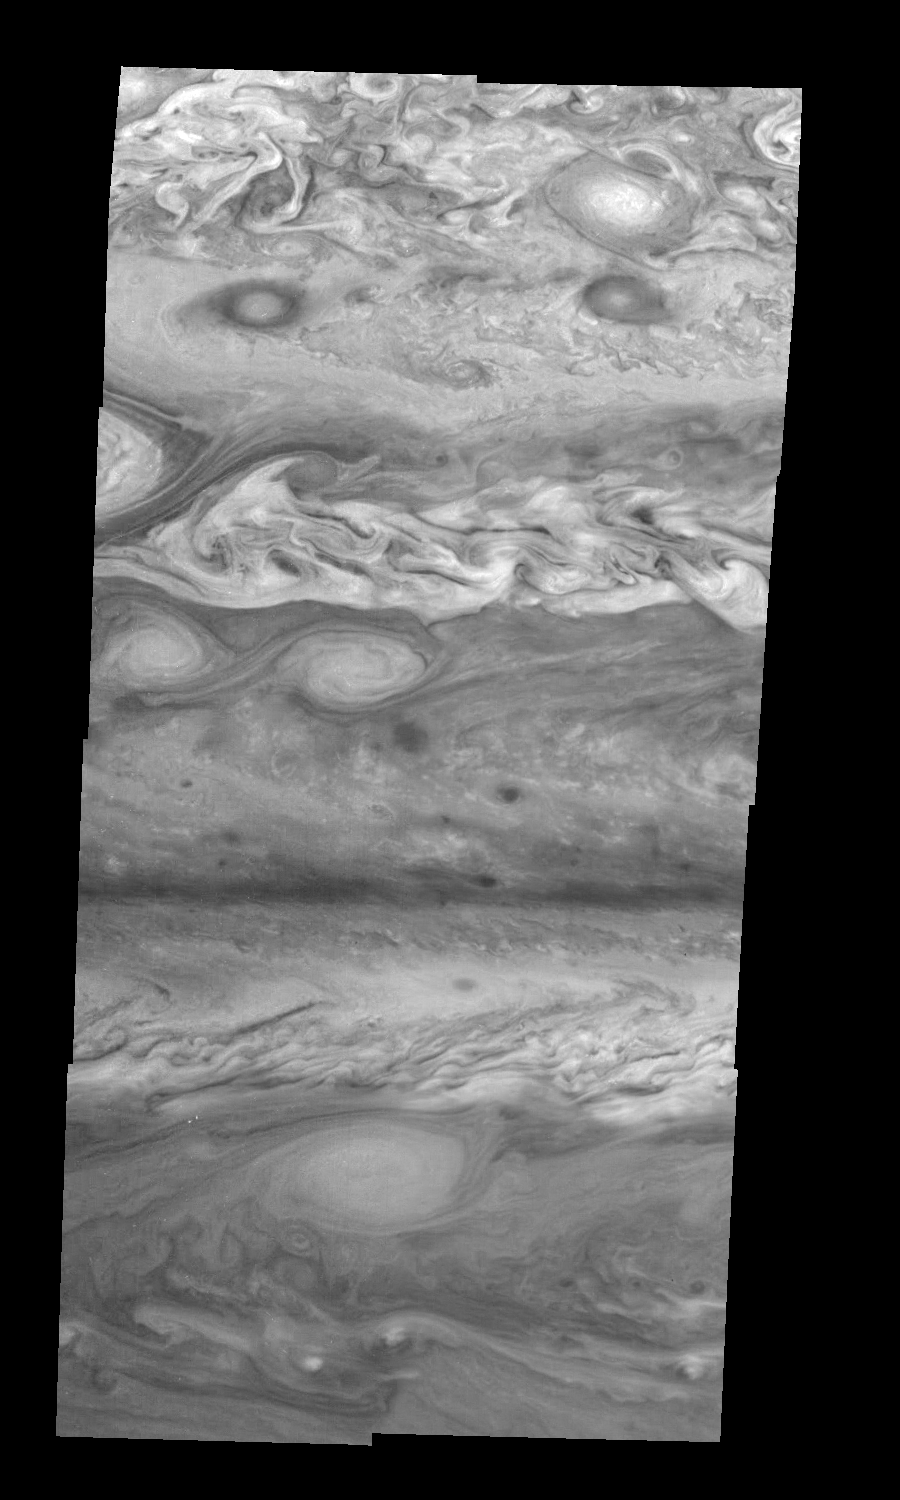

Jupiter’s Northern Hemisphere in the Near-Infrared (Time Set 1)

Mosaic of Jupiter’s northern hemisphere between 10 and 50 degrees latitude. Jupiter’s atmospheric circulation is dominated by alternating eastward and westward jets from equatorial to polar latitudes. The direction and speed of these jets in part determine the color and texture of the clouds seen in this mosaic. Also visible are several other common Jovian cloud features, including large white ovals, bright spots, dark spots, interacting vortices, and turbulent chaotic systems. The north-south dimension of each of the two interacting vortices in the upper half of the mosaic is about 3500 kilometers. The near-infrared continuum filter (756 nanometers) shows the features of Jupiter’s main visible cloud deck.

North is at the top. The images are projected on a sphere, with features being foreshortened towards the north. The smallest resolved features are tens of kilometers in size. These images were taken on April 3, 1997, at a range of 1.4 million kilometers by the Solid State Imaging system on NASA’s Galileo spacecraft.

The Jet Propulsion Laboratory, Pasadena, CA manages the mission for NASA’s Office of Space Science, Washington, DC.

Credit: NASA/JPL-Caltech